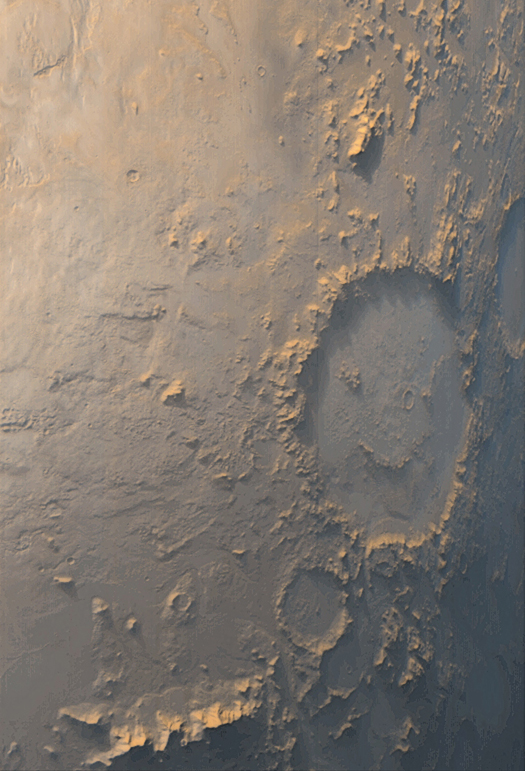

“Happy Face” Crater Greets MGS at the Start of the Mapping

The story of the Mars Orbiter Camera (MOC) onboard the Mars Global Surveyor (MGS) spacecraft began with a proposal to NASA in 1985. The first MOC flew on Mars Observer, a spacecraft that was lost before it reached the red planet in 1993. Now, after 14 years of effort, a MOC has finally been placed in the desired mapping orbit. The MOC team’s happiness is perhaps best expressed by the planet Mars itself. On the first day of the Mapping Phase of the MGS mission — during the second week of March 1999 — MOC was greeted with this view of “Happy Face Crater” (center right) smiling back at the camera from its location on the east side of Argyre Planitia. This crater is officially known as Galle Crater, and it is about 215 kilometers (134 miles) across. The picture was taken by the MOC’s red and blue wide angle cameras. The bluish-white tone is caused by wintertime frost. Illumination is from the upper left. For more information and Viking Orbiter views of “Happy Face Crater,” see http://www.msss.com/education/happy_face/happy_face.html.

Malin Space Science Systems and the California Institute of Technology built the MOC using spare hardware from the Mars Observer mission. MSSS operates the camera from its facilities in San Diego, CA. The Jet Propulsion Laboratory’s Mars Surveyor Operations Project operates the Mars Global Surveyor spacecraft with its industrial partner, Lockheed Martin Astronautics, from facilities in Pasadena, CA and Denver, CO.

Credit: NASA/JPL/MSSS